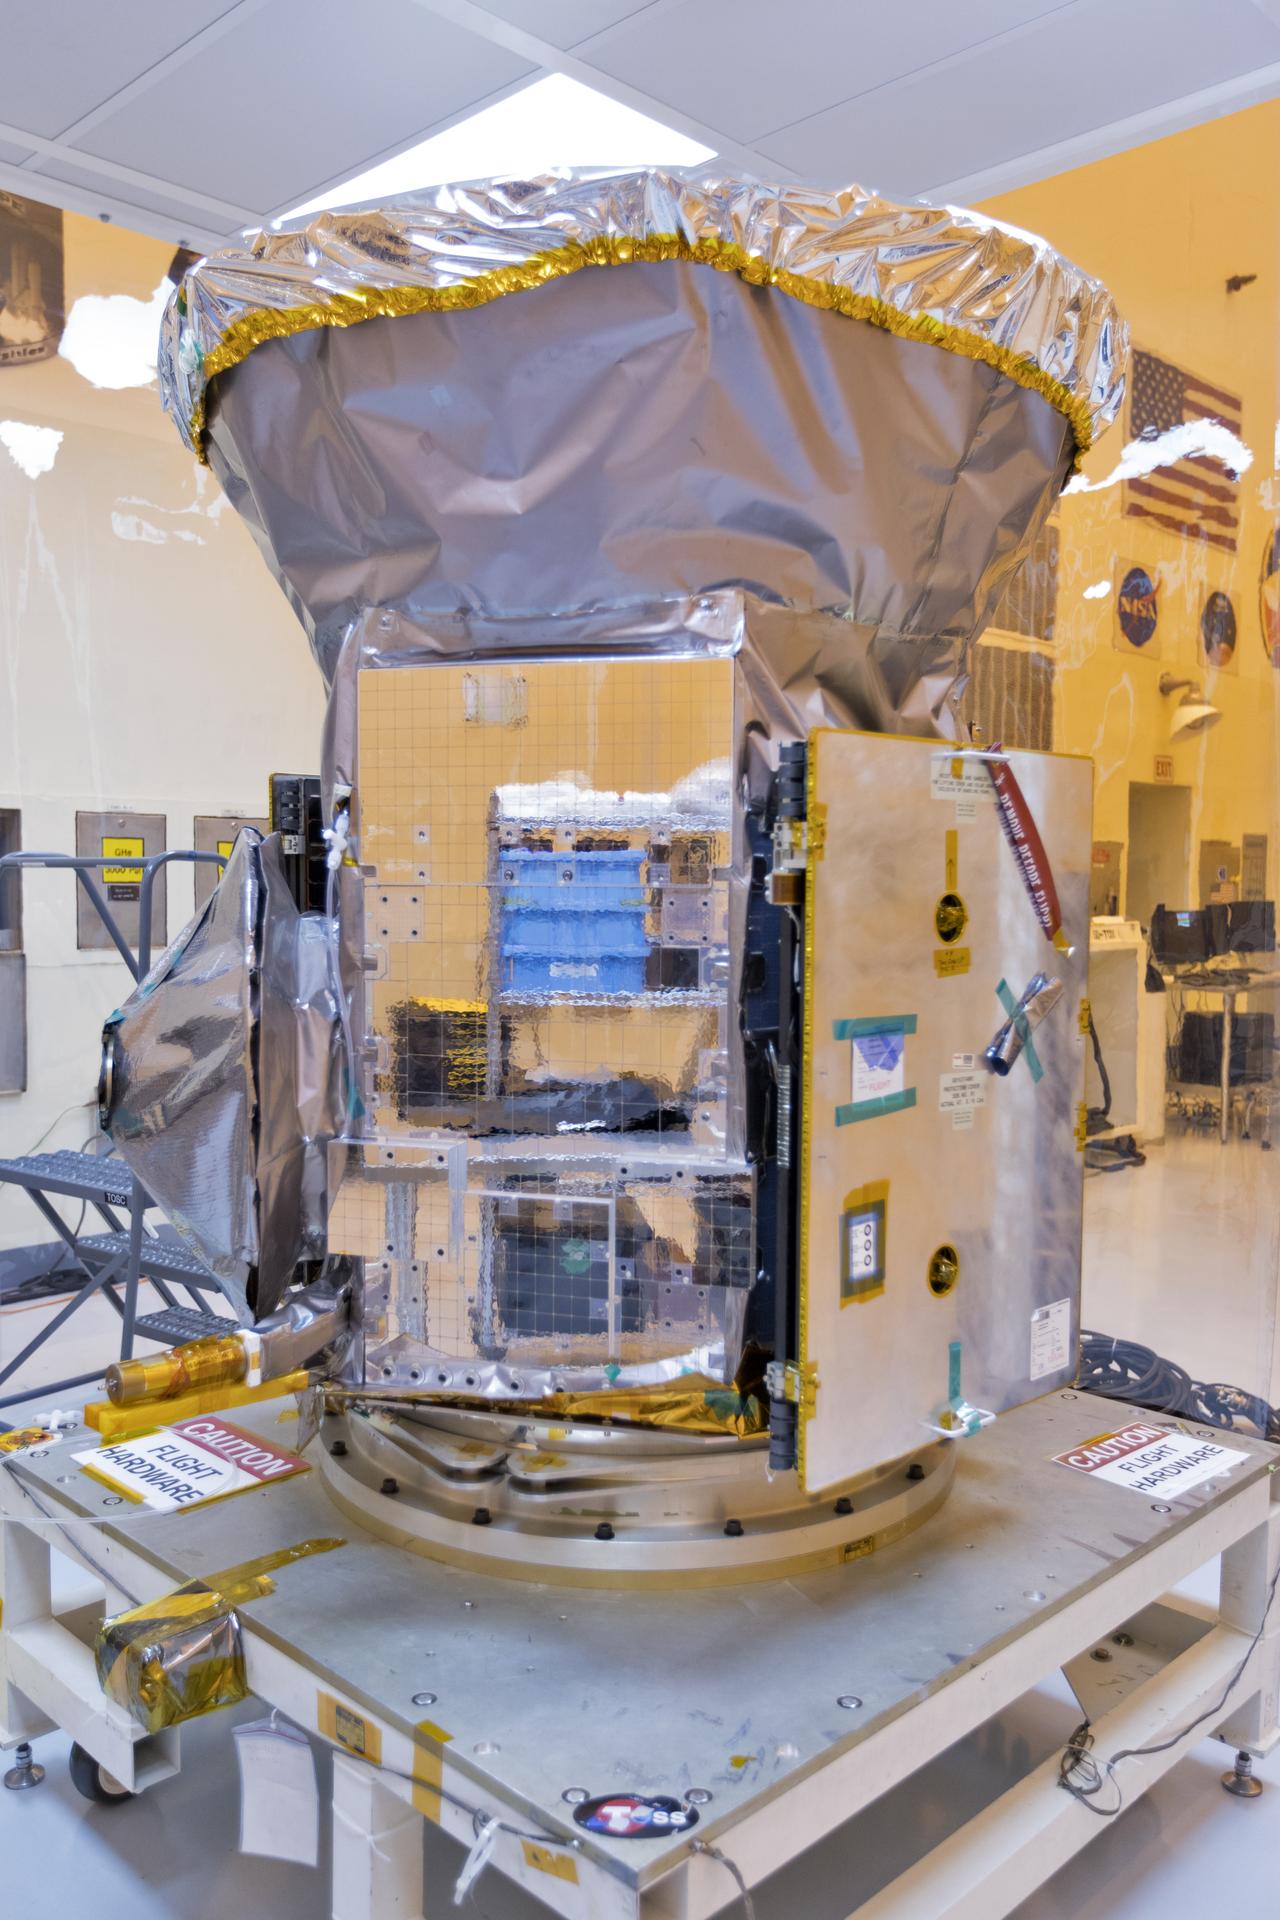

TESS: Spacecraft Arrival

In the Payload Hazardous Servicing Facility at NASA's Kennedy Space Center in Florida, the agency's Transiting Exoplanet Survey Satellite, or TESS, has been uncreated from its shipping container for inspections and preflight processing. The satellite is NASA's next step in the search for planets outside of the solar system also known as "exoplanets." TESS is a NASA Astrophysics Explorer mission led and operated by MIT in Cambridge, Massachusetts, and managed by NASA’s Goddard Space Flight Center in Greenbelt, Maryland. Dr. George Ricker of MIT’s Kavli Institute for Astrophysics and Space Research serves as principal investigator for the mission. Additional partners include Orbital ATK, NASA’s Ames Research Center, and the Harvard-Smithsonian Center for Astrophysics and the Space Telescope Science Institute. More than a dozen universities, research institutes and observatories worldwide are participants in the mission. NASA’s Launch Services Program is responsible for launch management. SpaceX of Hawthorne, California, is the provider of the Falcon 9 launch service. TESS is scheduled to launch atop a Falcon 9 rocket no earlier than April 16, 2018 from Space Launch Complex 41 at Cape Canaveral Air Force Station.

Credit: NASA/Kim Shiflett